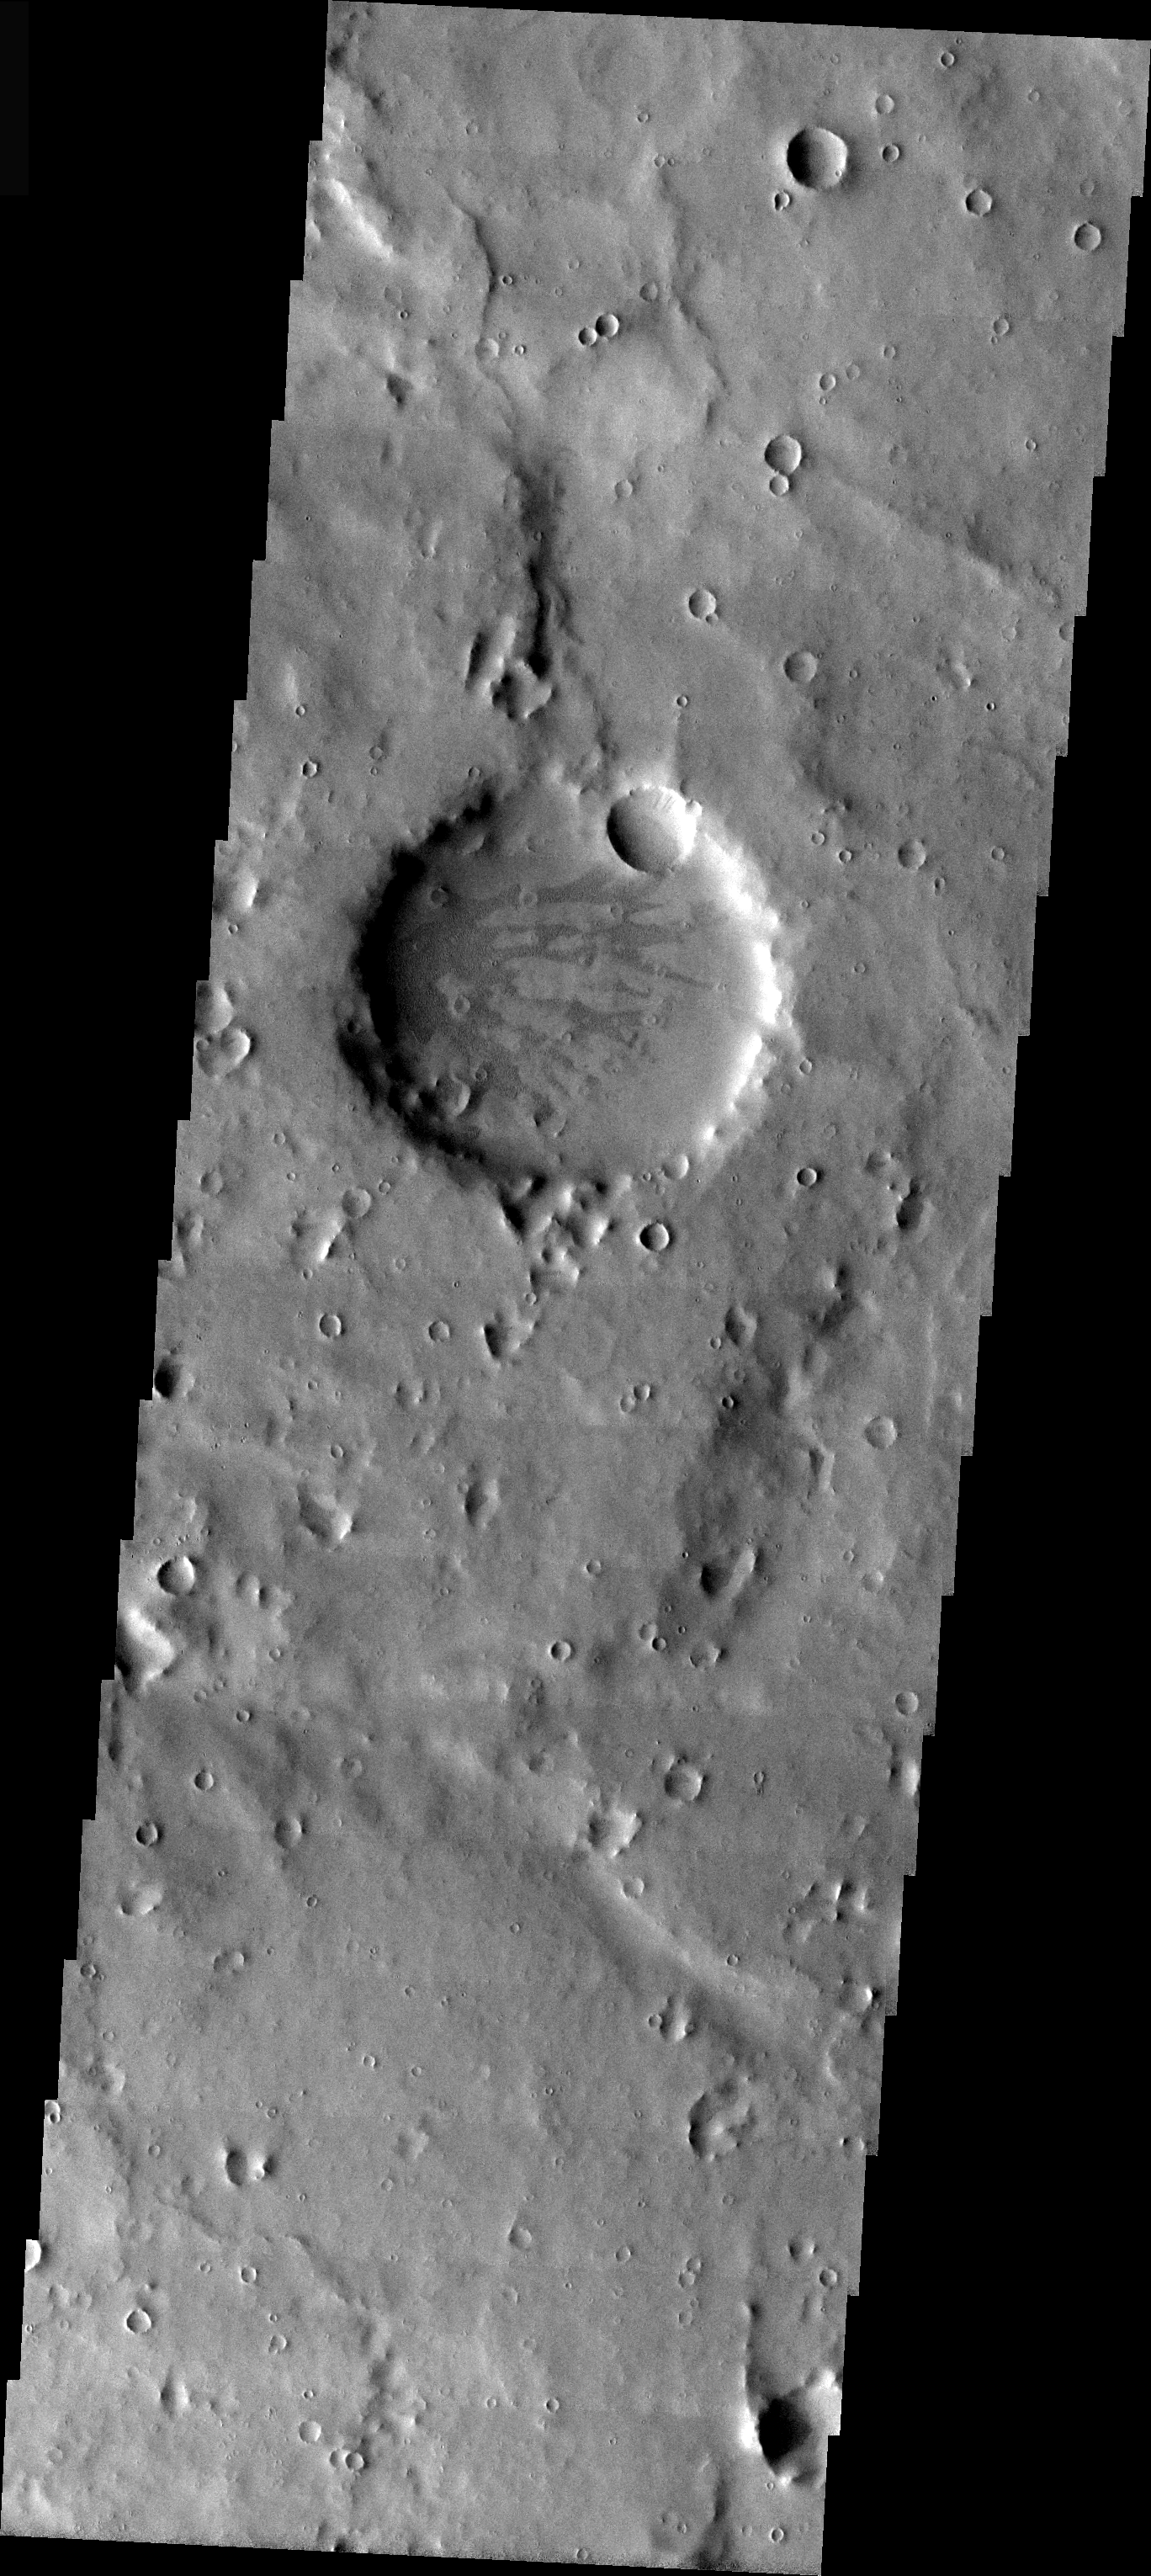

Old Crater

The large crater in the center of this image is older than all the smaller craters in the rest of the VIS image. The crater no longer has any visible rim or ejecta, and is simply a circular smooth floored basin. The interior has been further modified by both impact and the process that formed the darker markings. This image is from the region near Naktong Vallis.

Image information: VIS instrument. Latitude -1, Longitude 30.7 East (329.3 West). 19 meter/pixel resolution.

Note: this THEMIS visual image has not been radiometrically nor geometrically calibrated for this preliminary release. An empirical correction has been performed to remove instrumental effects. A linear shift has been applied in the cross-track and down-track direction to approximate spacecraft and planetary motion. Fully calibrated and geometrically projected images will be released through the Planetary Data System in accordance with Project policies at a later time.

NASA’s Jet Propulsion Laboratory manages the 2001 Mars Odyssey mission for NASA’s Office of Space Science, Washington, D.C. The Thermal Emission Imaging System (THEMIS) was developed by Arizona State University, Tempe, in collaboration with Raytheon Santa Barbara Remote Sensing. The THEMIS investigation is led by Dr. Philip Christensen at Arizona State University. Lockheed Martin Astronautics, Denver, is the prime contractor for the Odyssey project, and developed and built the orbiter. Mission operations are conducted jointly from Lockheed Martin and from JPL, a division of the California Institute of Technology in Pasadena.

Credit: NASA/JPL/Arizona State University